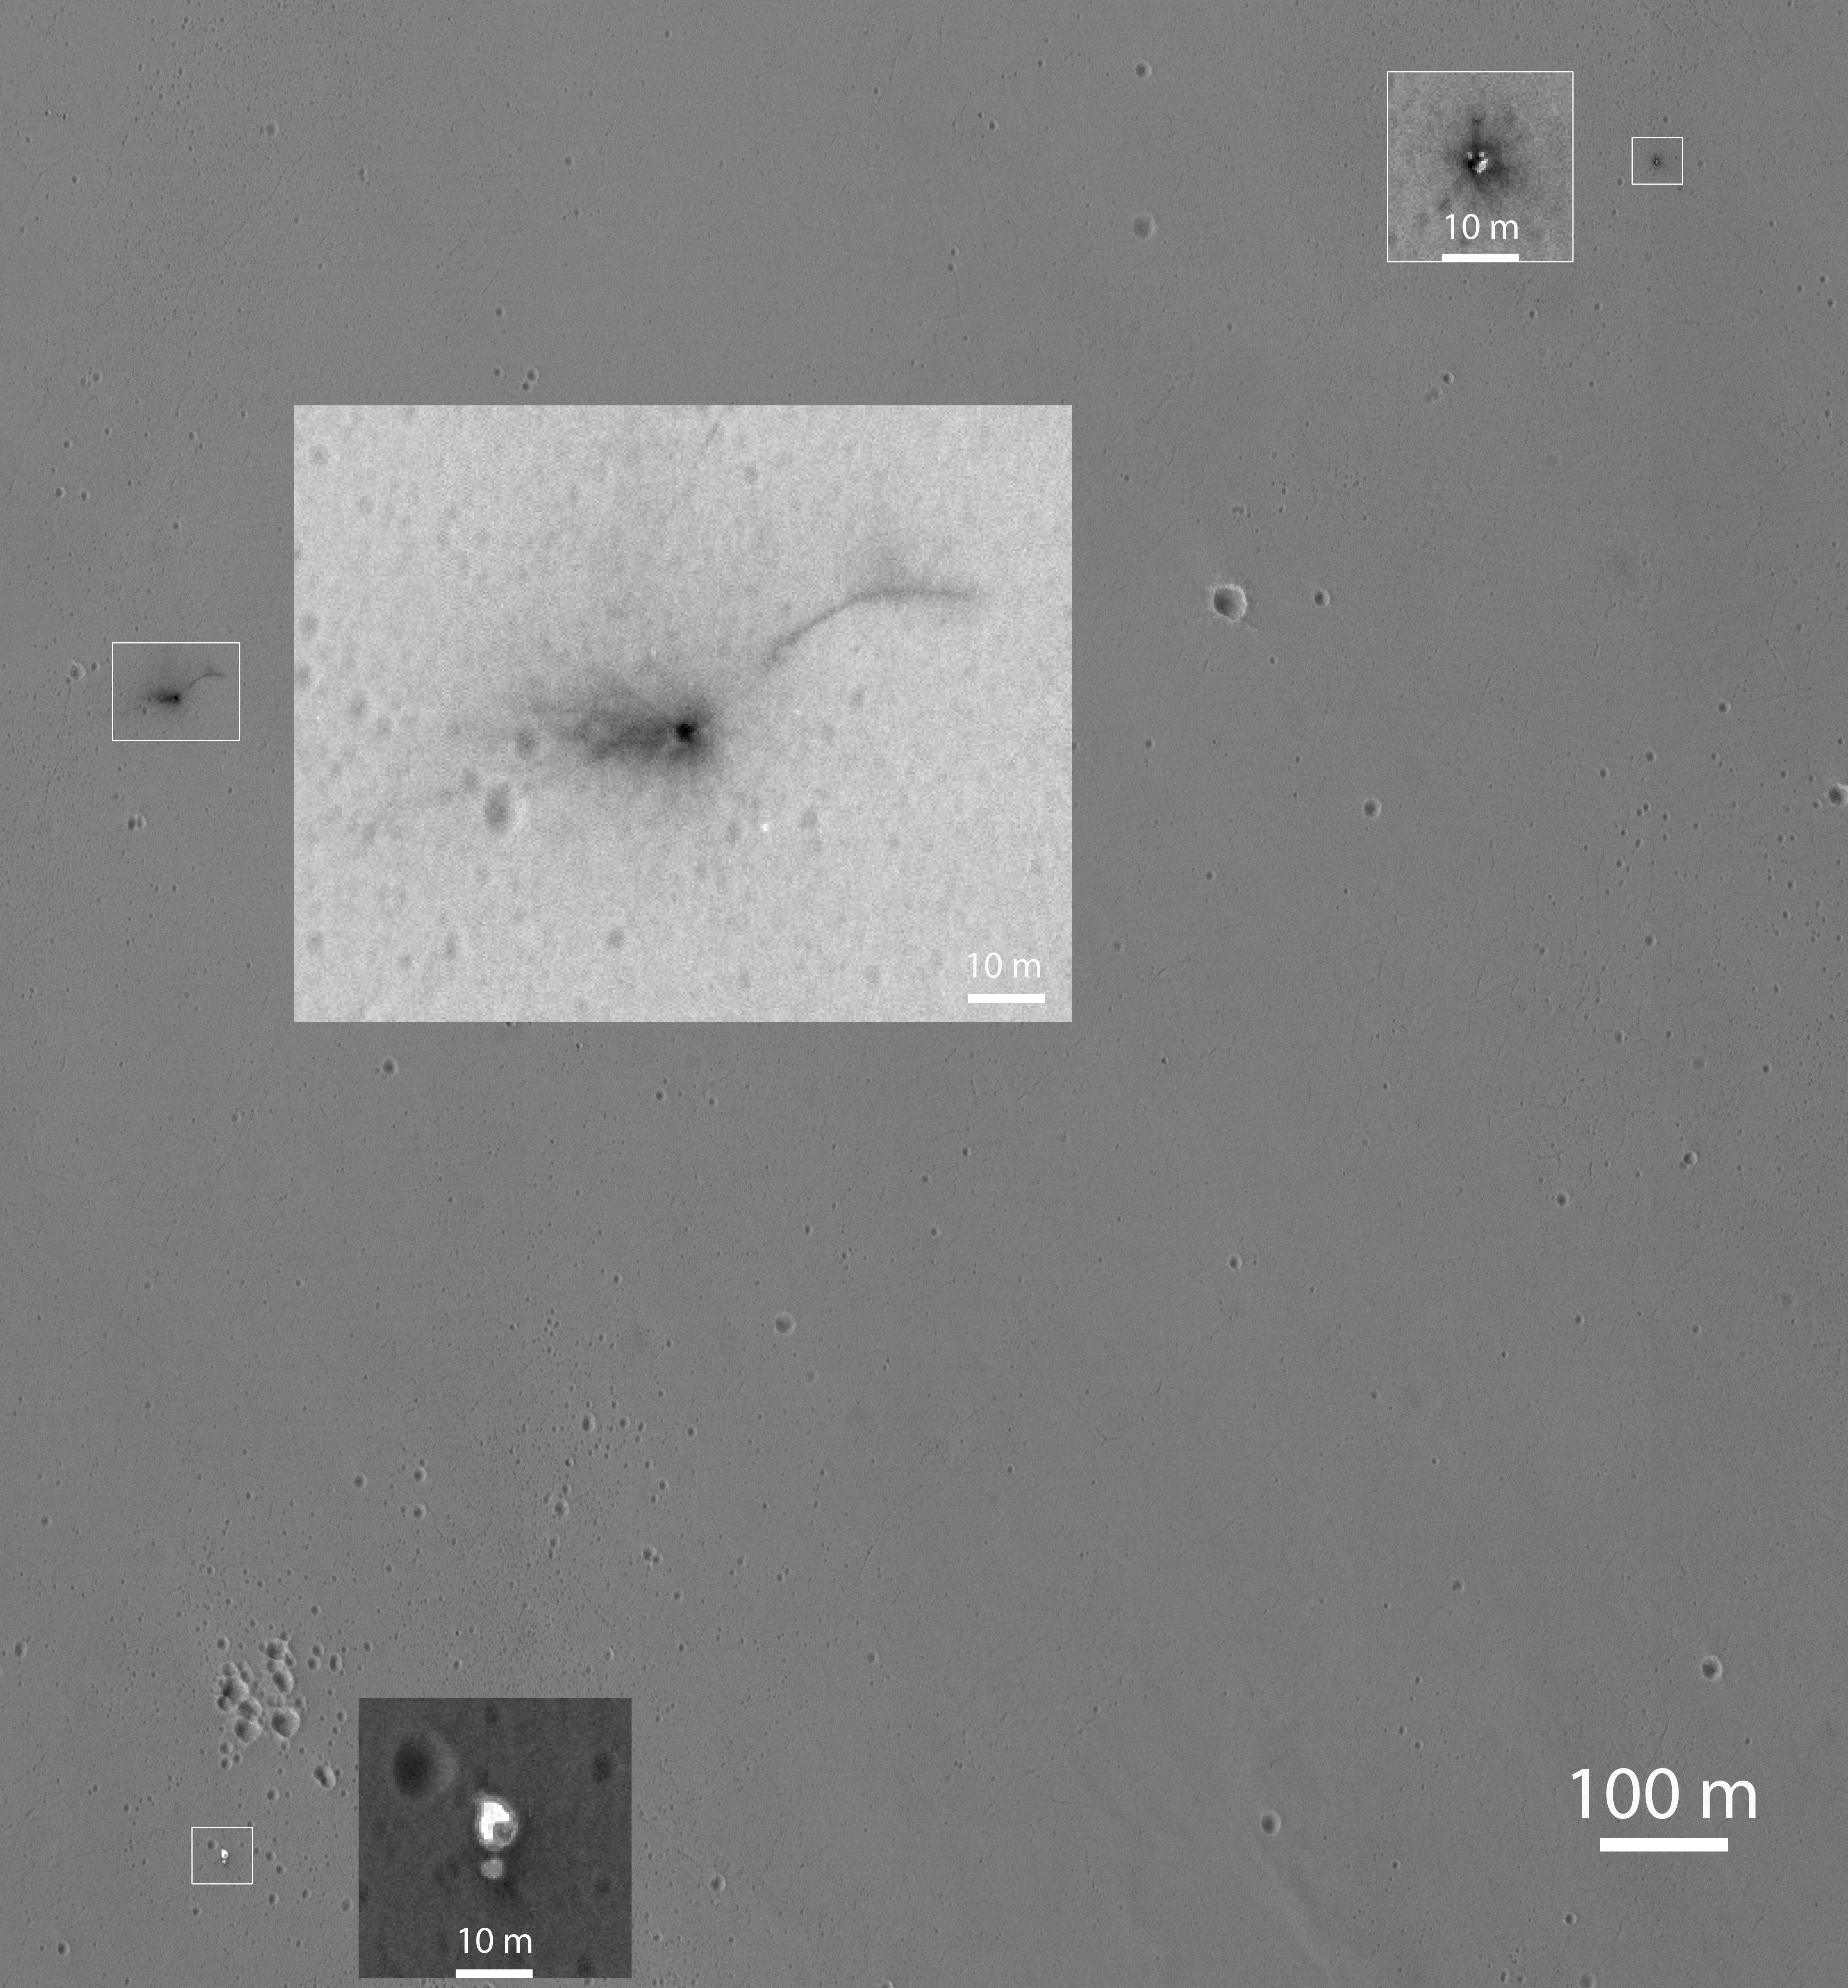

Closer Look at Schiaparelli Impact Site on Mars

Figure 1

This Oct. 25, 2016, image shows the area where the European Space Agency’s Schiaparelli test lander reached the surface of Mars, with magnified insets of three sites where components of the spacecraft hit the ground. It is the first view of the site from the High Resolution Imaging Science Experiment (HiRISE) camera on NASA’s Mars Reconnaissance Orbiter taken after the Oct. 19, 2016, landing event.

The Schiaparelli test lander was one component of ESA’s ExoMars 2016 project, which placed the Trace Gas Orbiter into orbit around Mars on the same arrival date.

This HiRISE observation adds information to what was learned from observation of the same area on Oct. 20 by the Mars Reconnaissance Orbiter’s Context Camera (CTX). Of these two cameras, CTX covers more area and HiRISE shows more detail. A portion of the HiRISE field of view also provides color information. The impact scene was not within that portion for the Oct. 25 observation, but an observation with different pointing to add color and stereo information is planned.

This Oct. 25 observation shows three locations where hardware reached the ground, all within about 0.9 mile (1.5 kilometer) of each other, as expected. The annotated version includes insets with six-fold enlargement of each of those three areas. Brightness is adjusted separately for each inset to best show the details of that part of the scene. North is about 7 degrees counterclockwise from straight up. The scale bars are in meters.

At lower left is the parachute, adjacent to the back shell, which was its attachment point on the spacecraft. The parachute is much brighter than the Martian surface in this region. The smaller circular feature just south of the bright parachute is about the same size and shape as the back shell, (diameter of 7.9 feet or 2.4 meters).

At upper right are several bright features surrounded by dark radial impact patterns, located about where the heat shield was expected to impact. The bright spots may be part of the heat shield, such as insulation material, or gleaming reflections of the afternoon sunlight.

According to the ExoMars project, which received data from the spacecraft during its descent through the atmosphere, the heat shield separated as planned, the parachute deployed as planned but was released (with back shell) prematurely, and the lander hit the ground at a velocity of more than 180 miles per hour (more than 300 kilometers per hour).

At mid-upper left are markings left by the lander’s impact. The dark, approximately circular feature is about 7.9 feet (2.4 meters) in diameter, about the size of a shallow crater expected from impact into dry soil of an object with the lander’s mass — about 660 pounds (300 kilograms) — and calculated velocity. The resulting crater is estimated to be about a foot and a half (half a meter) deep. This first HiRISE observation does not show topography indicating the presence of a crater. Stereo information from combining this observation with a future one may provide a way to check. Surrounding the dark spot are dark radial patterns expected from an impact event. The dark curving line to the northeast of the dark spot is unusual for a typical impact event and not yet explained. Surrounding the dark spot are several relatively bright pixels or clusters of pixels. They could be image noise or real features, perhaps fragments of the lander. A later image is expected to confirm whether these spots are image noise or actual surface features.

Figure 1 is an unannotated version of the full scene, which covers an area about 0.9 mile (1.5 kilometers) wide. It is a portion of HiRISE observation ESP_048041_1780.

The University of Arizona, Tucson, operates HiRISE, which was built by Ball Aerospace & Technologies Corp., Boulder, Colo. NASA’s Jet Propulsion Laboratory, a division of Caltech in Pasadena, California, manages the Mars Reconnaissance Orbiter Project for NASA’s Science Mission Directorate, Washington.

Credit: NASA/JPL-Caltech/Univ. of Arizona